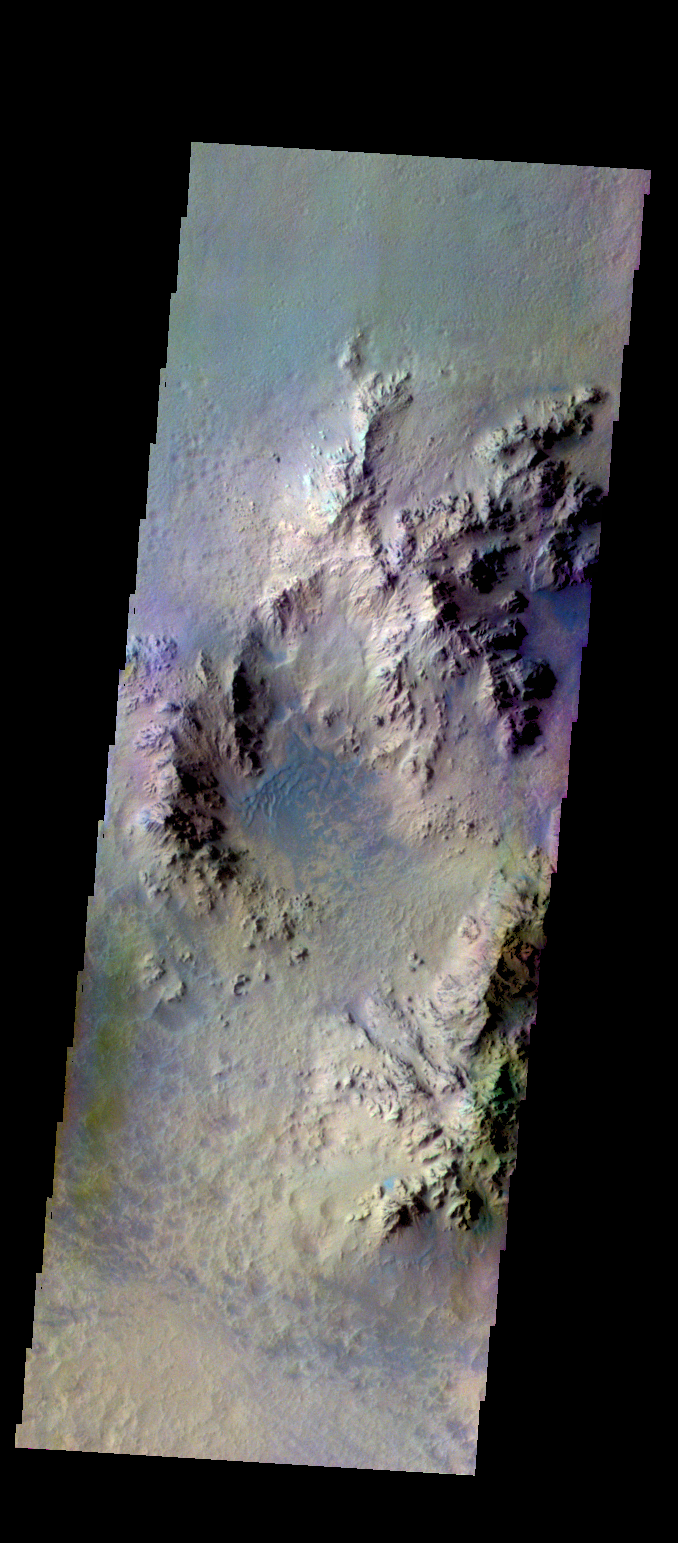

Hale Crater – False Color

The THEMIS VIS camera contains 5 filters. The data from different filters can be combined in multiple ways to create a false color image. These false color images may reveal subtle variations of the surface not easily identified in a single band image. Today’s false color image shows part of the interior of Hale Crater.

Credit: NASA/JPL-Caltech/ASU